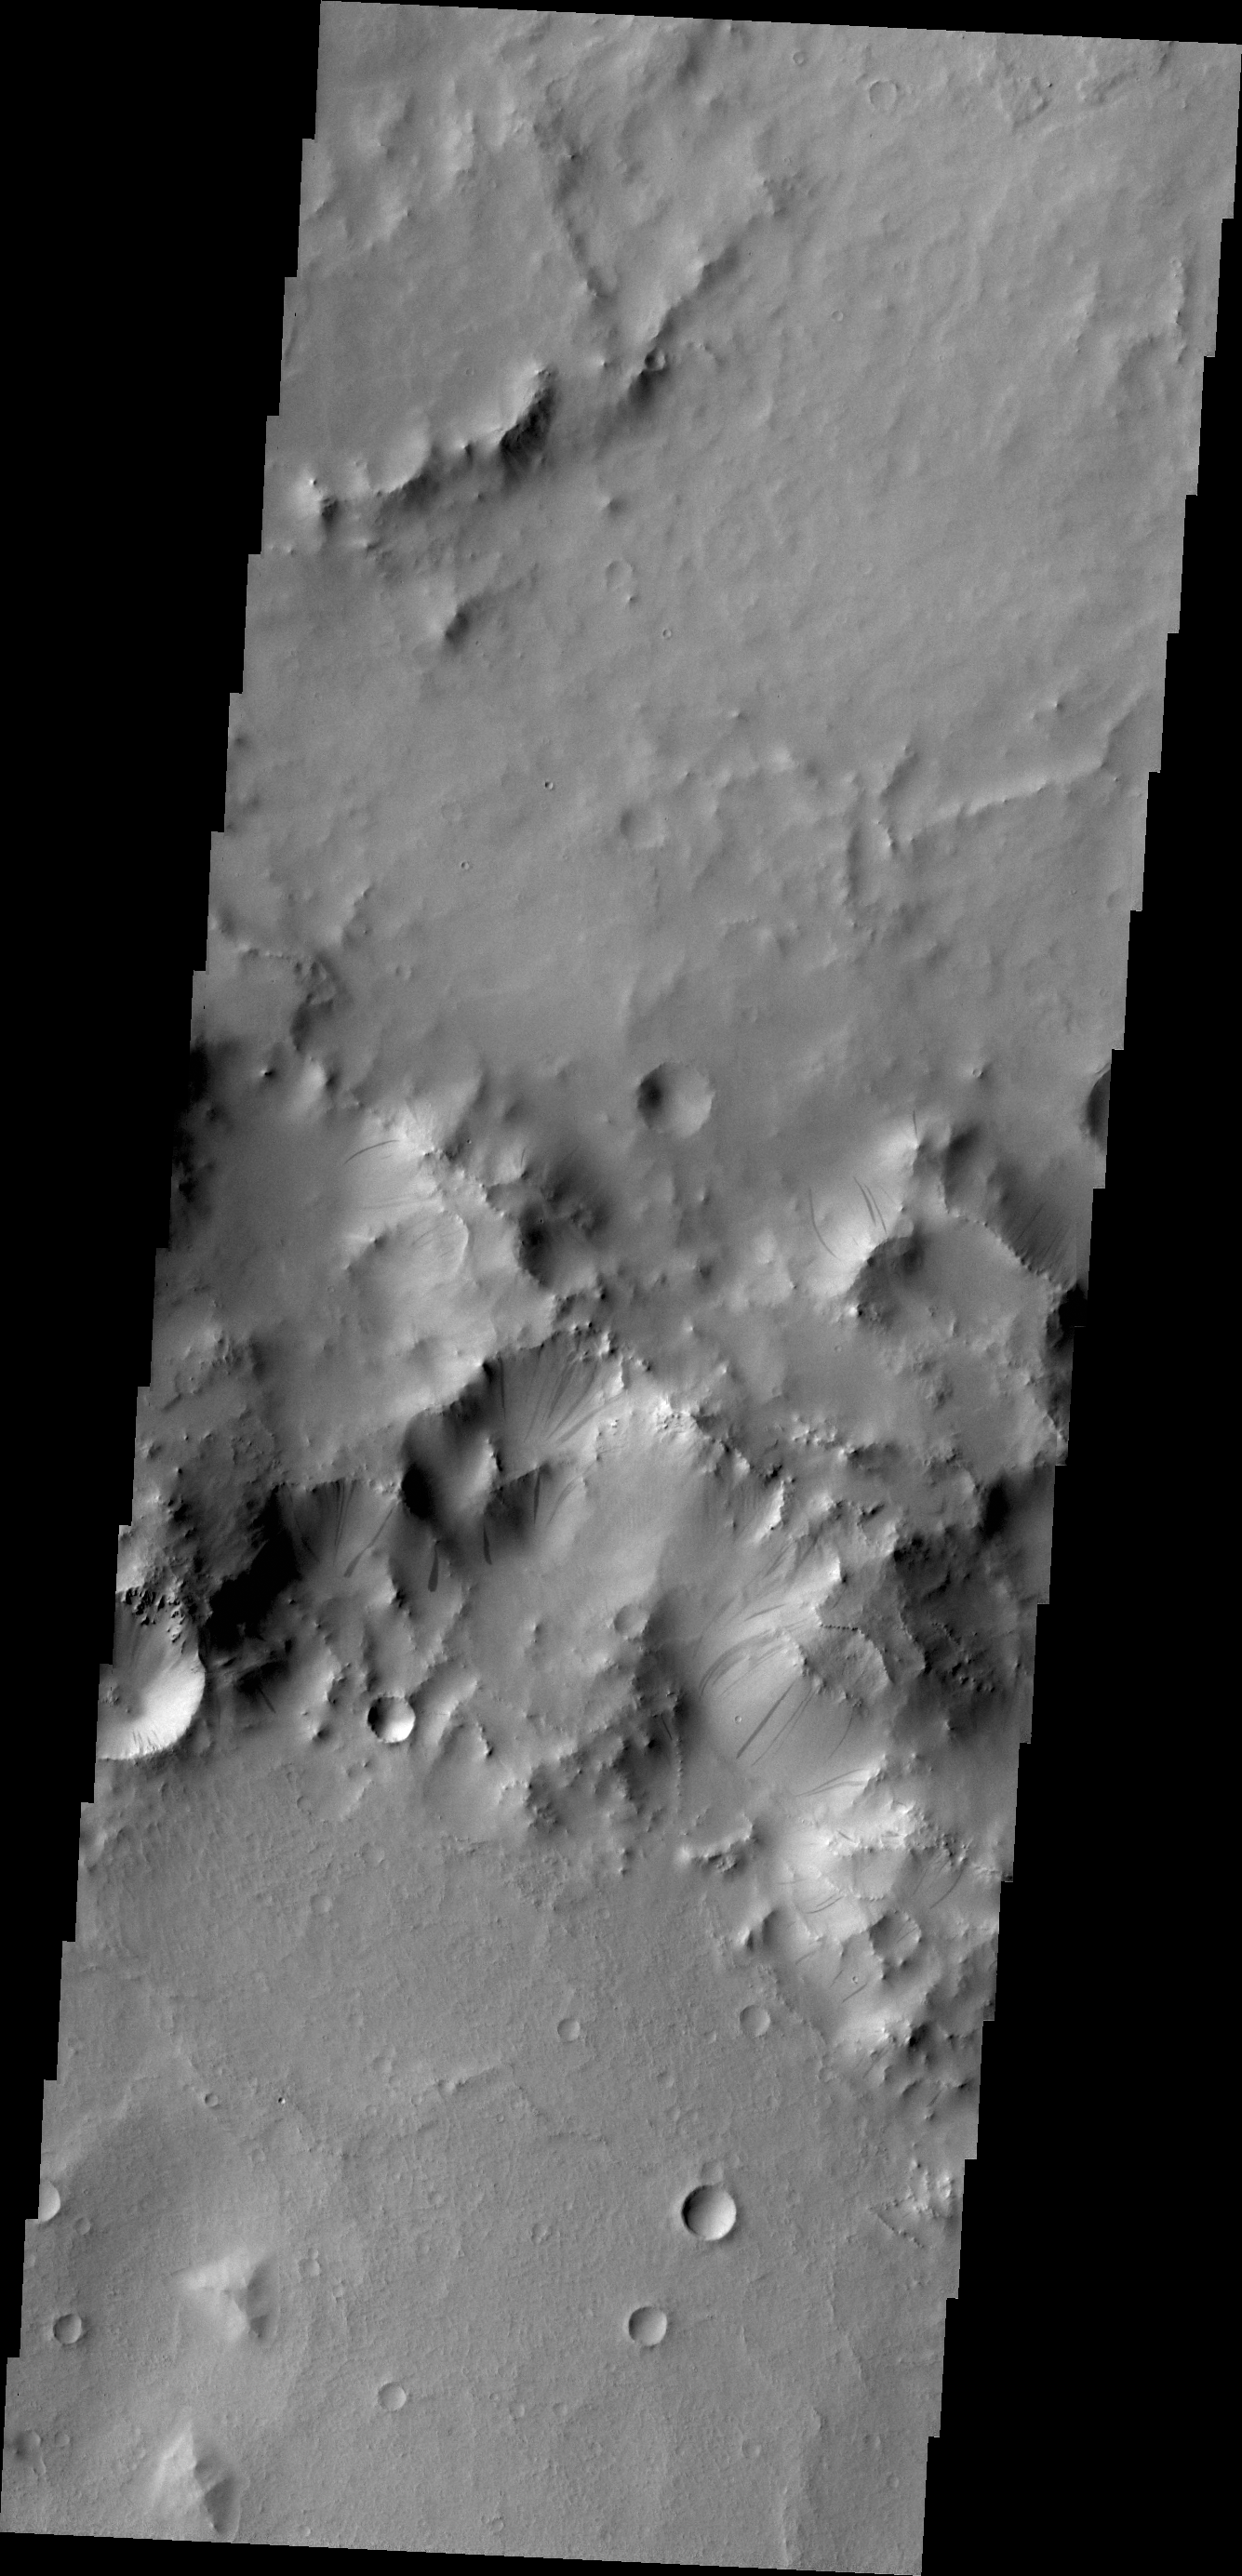

Dark Slope Streaks

Gravity driven slope modification creates the dark marks seen on the crater rim in this unnamed crater in Terra Sabaea.

Credit: NASA/JPL/ASU